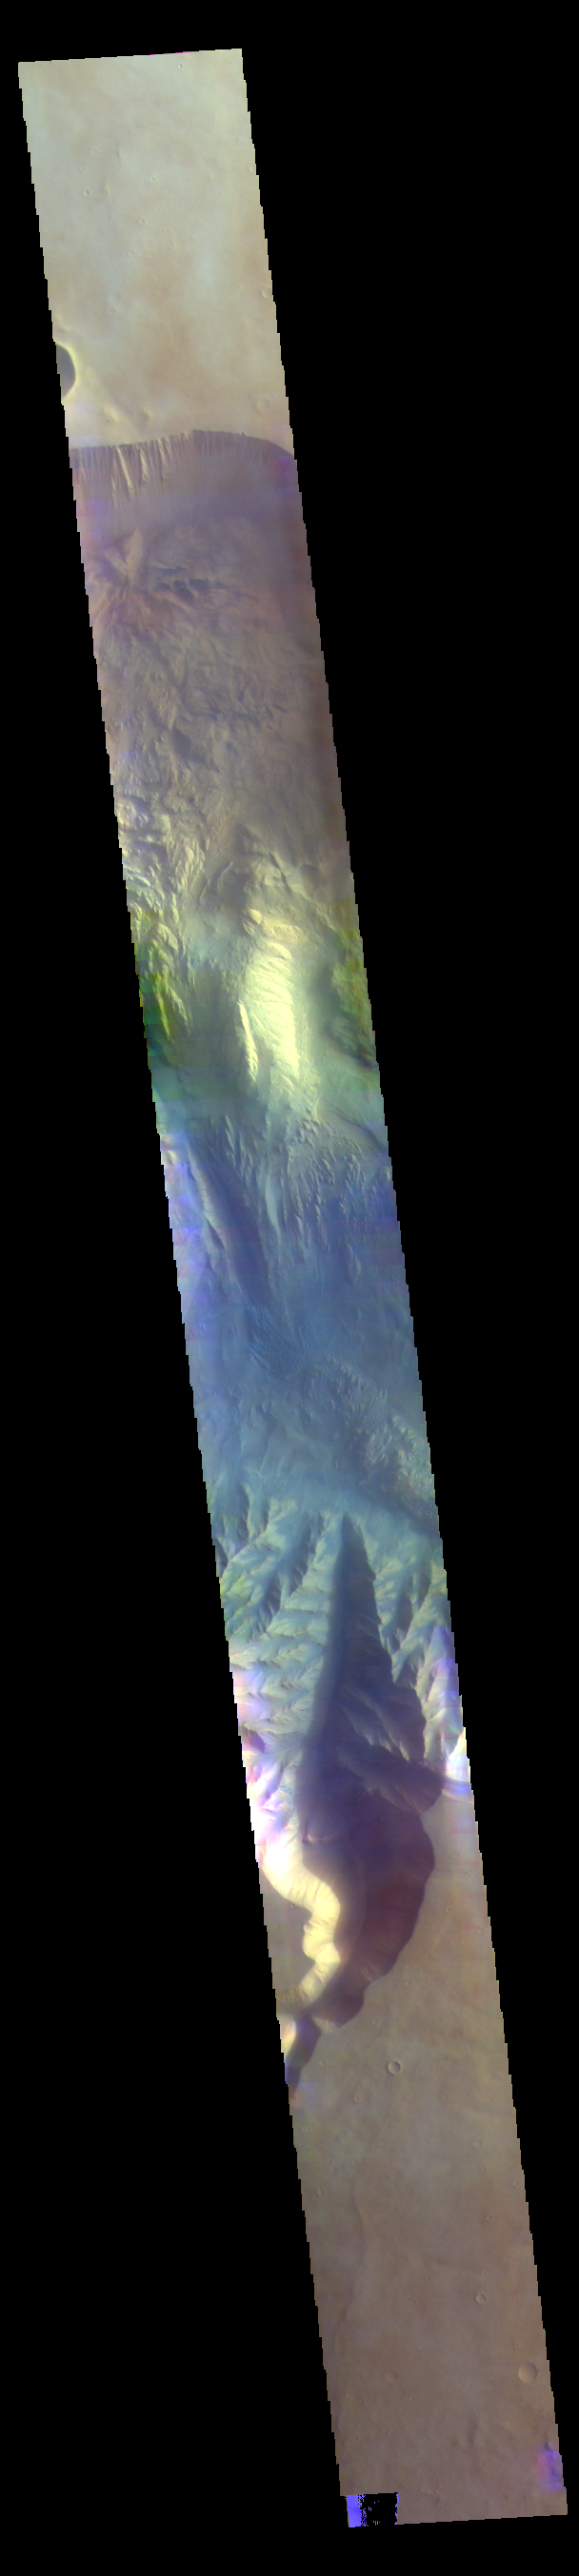

Hebes Chasma – False Color

The THEMIS VIS camera contains 5 filters. The data from different filters can be combined in multiple ways to create a false color image. These false color images may reveal subtle variations of the surface not easily identified in a single band image. Today’s false color image shows a cross section of Hebes Chasma. Hebes Chasma is a closed basin located north of Valles Marineris. It measures 126km wide north/south (78 miles), 315 km long east/west (196 miles), and 8 km (5 miles) at its deepest point.

Credit: NASA/JPL-Caltech/ASU